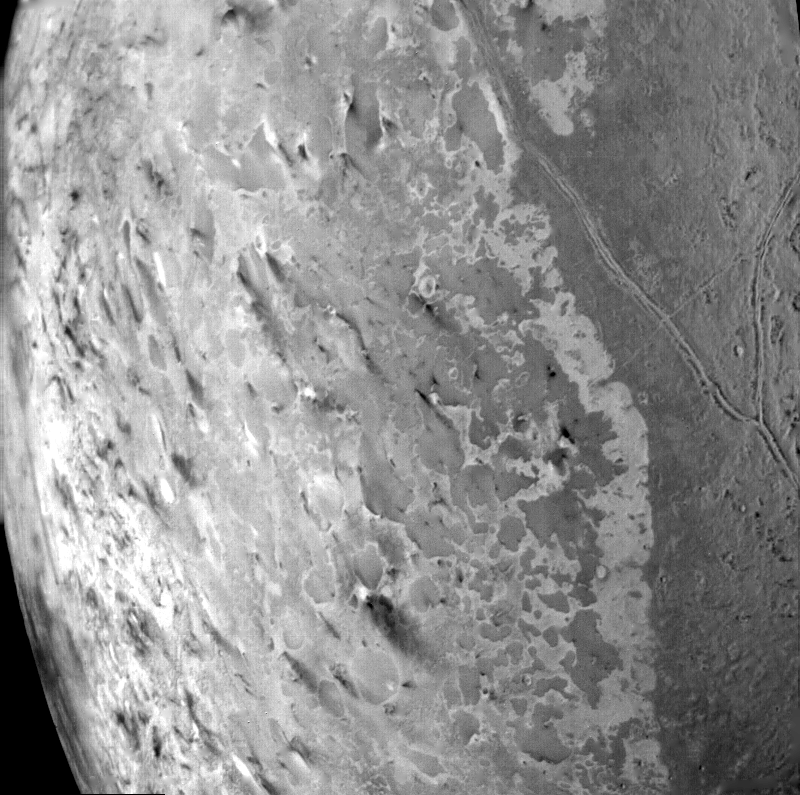

Triton South Polar Terrain

This image of the south polar terrain of Triton, taken on Aug. 25, 1989 reveals about 50 dark plumes or ‘wind streaks’ on the icy surface. The plumes originate at very dark spots generally a few miles in diameter and some are more than 100 miles long. The spots which clearly mark the source of the dark material may be vents where gas has erupted from beneath the surface and carried dark particles into Triton’s nitrogen atmosphere. Southwesterly winds then transported the erupted particles, which formed gradually thinning deposits to the northeast of most vents. It is possible that the eruptions have been driven by seasonal heating of very shallow subsurface deposits of volatiles, and the winds transporting particles similarly may be seasonal winds. The polar terrain, upon which the dark streaks have been deposited, is a region of bright materials mottled with irregular, somewhat dark patches. The pattern of irregular patches suggests that they may correspond to lag deposits of moderately dark material that cap the bright ice over the polar terrain. The Voyager Mission is conducted by JPL for NASA’s Office of Space Science and Applications.

Credit: NASA/JPL